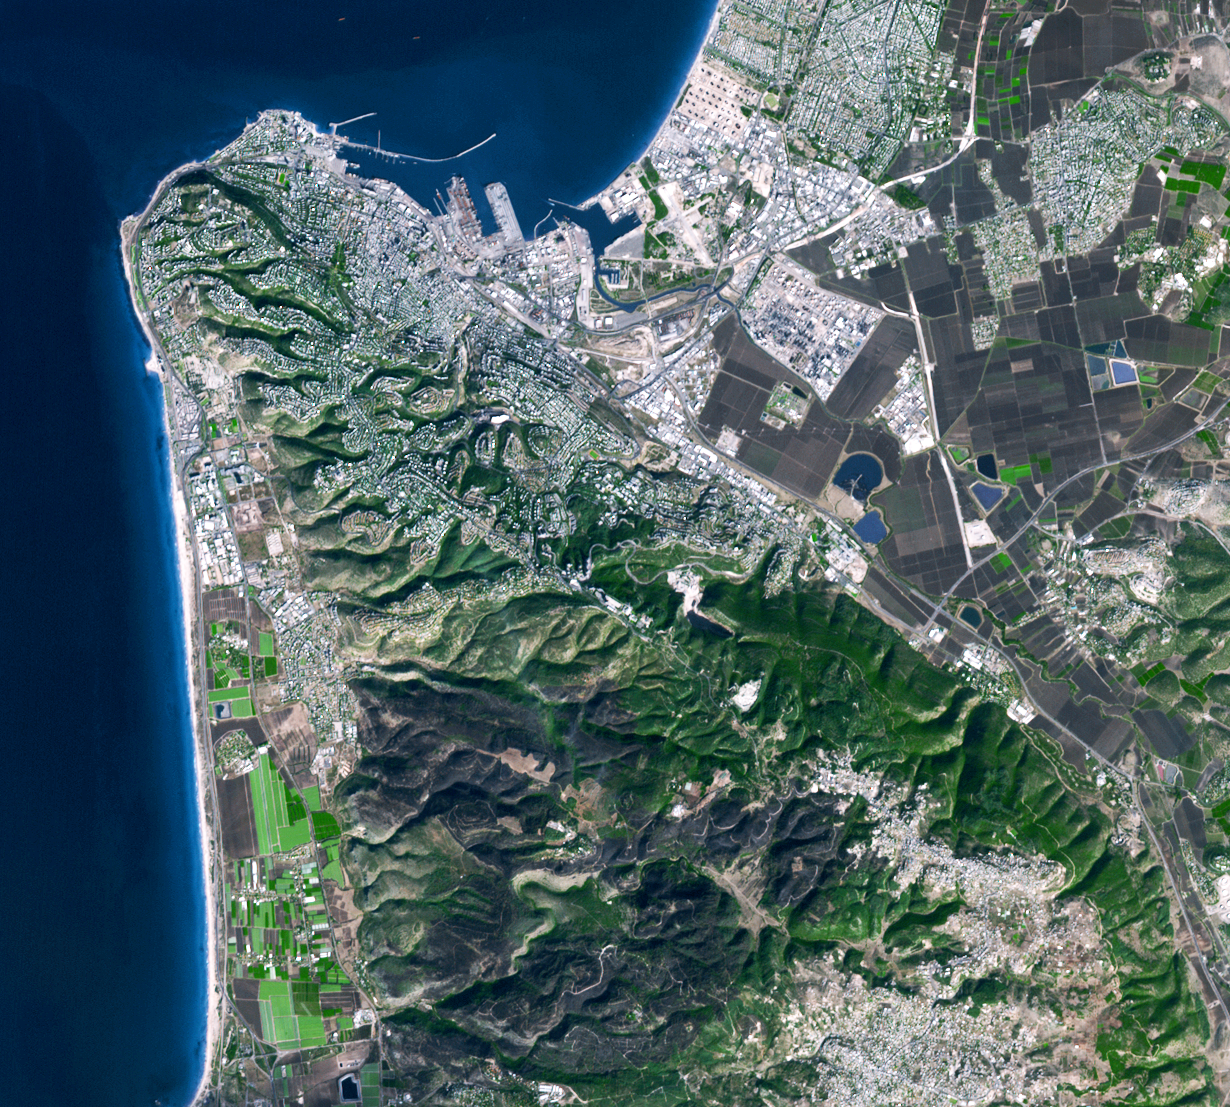

Fire in Haifu, Israel

From Dec. 2 to Dec. 6, 2010, a deadly forest fire raged in Israel’s Carmel region near the city of Haifa. With the assistance of foreign firefighters, the blaze was stopped before it could threaten Haifa. This Advanced Spaceborne Thermal Emission and Reflection Radiometer (ASTER) image was acquired on Dec. 9, and shows the burned areas in dark gray. Vegetation is depicted in various shades of green, and bare fields are gray-green. The image is located at 32.7 degrees north latitude, 35.0 degrees east longitude. The image covers an area of 16.6 by 18..5 kilometers (10.3 by 11.4 miles)

With its 14 spectral bands from the visible to the thermal infrared wavelength region and its high spatial resolution of 15 to 90 meters (about 50 to 300 feet), ASTER images Earth to map and monitor the changing surface of our planet. ASTER is one of five Earth-observing instruments launched Dec. 18, 1999, on Terra. The instrument was built by Japan’s Ministry of Economy, Trade and Industry. A joint U.S./Japan science team is responsible for validation and calibration of the instrument and data products.

The broad spectral coverage and high spectral resolution of ASTER provides scientists in numerous disciplines with critical information for surface mapping and monitoring of dynamic conditions and temporal change. Example applications are: monitoring glacial advances and retreats; monitoring potentially active volcanoes; identifying crop stress; determining cloud morphology and physical properties; wetlands evaluation; thermal pollution monitoring; coral reef degradation; surface temperature mapping of soils and geology; and measuring surface heat balance.

The U.S. science team is located at NASA’s Jet Propulsion Laboratory, Pasadena, Calif. The Terra mission is part of NASA’s Science Mission Directorate, Washington, D.C.

Credit: NASA/GSFC/METI/ERSDAC/JAROS, and U.S./Japan ASTER Science Team